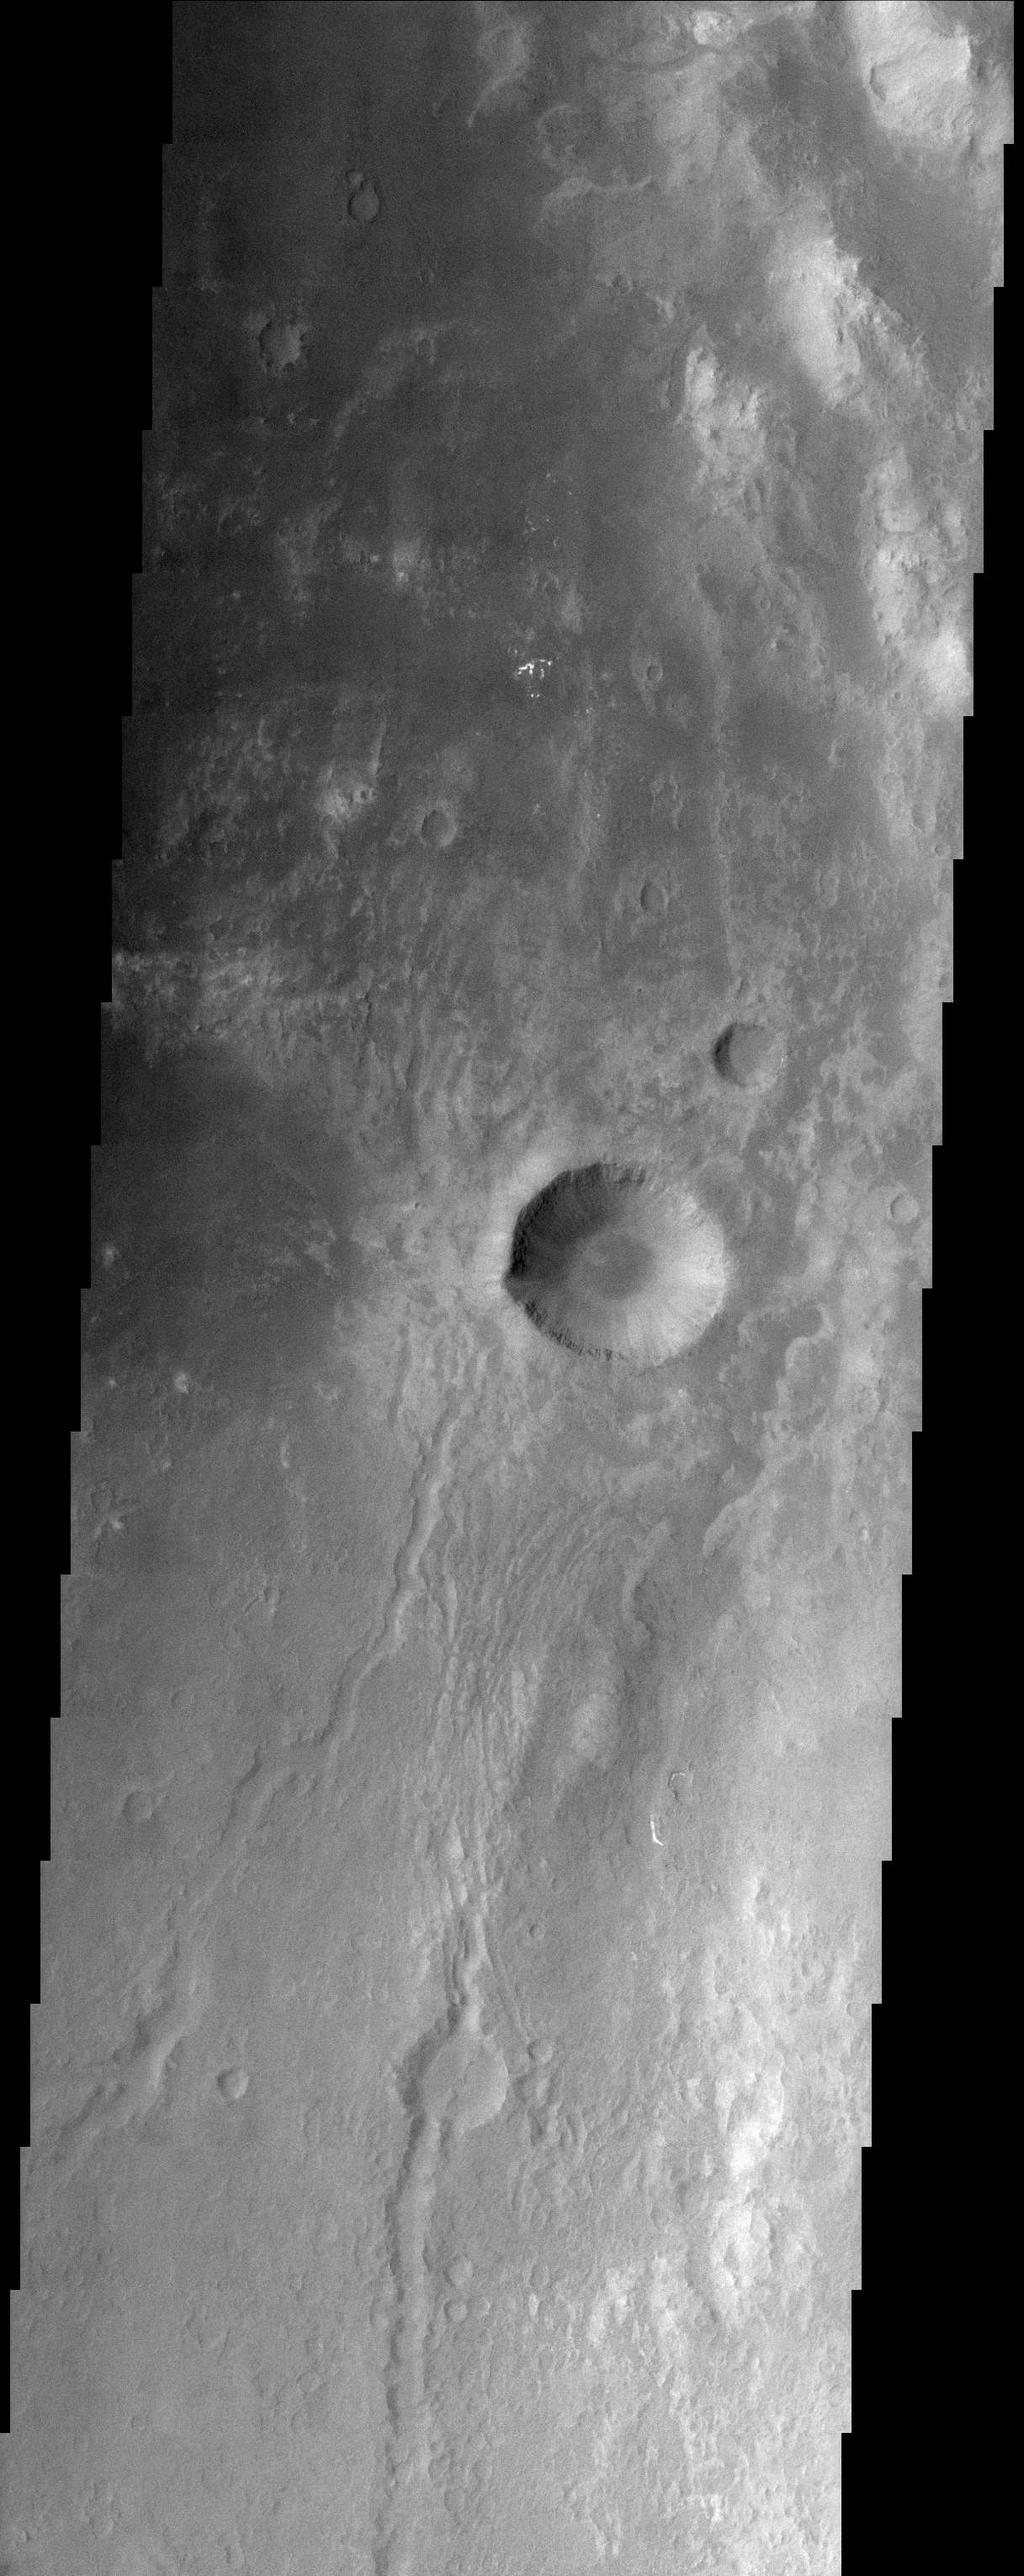

Eastern Floor of Holden Crater

(Released 15 April 2002)
The Science

Today’s THEMIS image covers territory on the eastern floor of Holden Crater, which is located in region of the southern hemisphere called Noachis Terra. Holden Crater is 154 km in diameter and named after American Astronomer Edward Holden (1846-1914). This image shows a mottled surface with channels, hills, ridges and impact craters. The largest crater seen in this image is 5 km in diameter. This crater has gullies and what appears to be horizontal layers in its walls.

The Story
With its beautiful symmetry and gullies radially streaming down to the floor, the dominant crater in this image is an impressive focal point. Yet, it is really just a small crater within a much larger one named Holden Crater. Take a look at the context image to the right to see just how much bigger Holden Crater is. Then come back to the image strip that shows the mottled surface of Holden Crater’s eastern floor in greater detail, and count how many hills, ridges, channels, and small impact craters can be seen. No perfectly smooth terrain abounds there, that’s for sure.

The textured terrain of Holden Crater has been particularly intriguing ever since the Mars Orbital Camera on the Mars Global Surveyor spacecraft found evidence of sedimentary rock layers there that might have formed in lakes or shallow seas in Mars’ ancient past. This finding suggests that Mars may have been more like Earth long ago, with water on its surface. Holden Crater might even have held a lake long ago. No one knows for sure, but it’s an exciting possibility. Why?

If water was once on the surface of Mars long enough to form sedimentary materials, maybe it was there long enough for microbial life to have developed too. (Life as we know it just isn’t possible without the long-term presence of liquid water.) The question of life on the red planet is certainly tantalizing, but scientists will need to engage in a huge amount of further investigation to begin to know the answer. That’s why orbital images of Holden Crater like this one are so important. They continue to help scientists piece together the answers to their fundamental questions about the planet’s environment and its potential as a past or present habitat for life.

Credit: NASA/JPL/Arizona State University